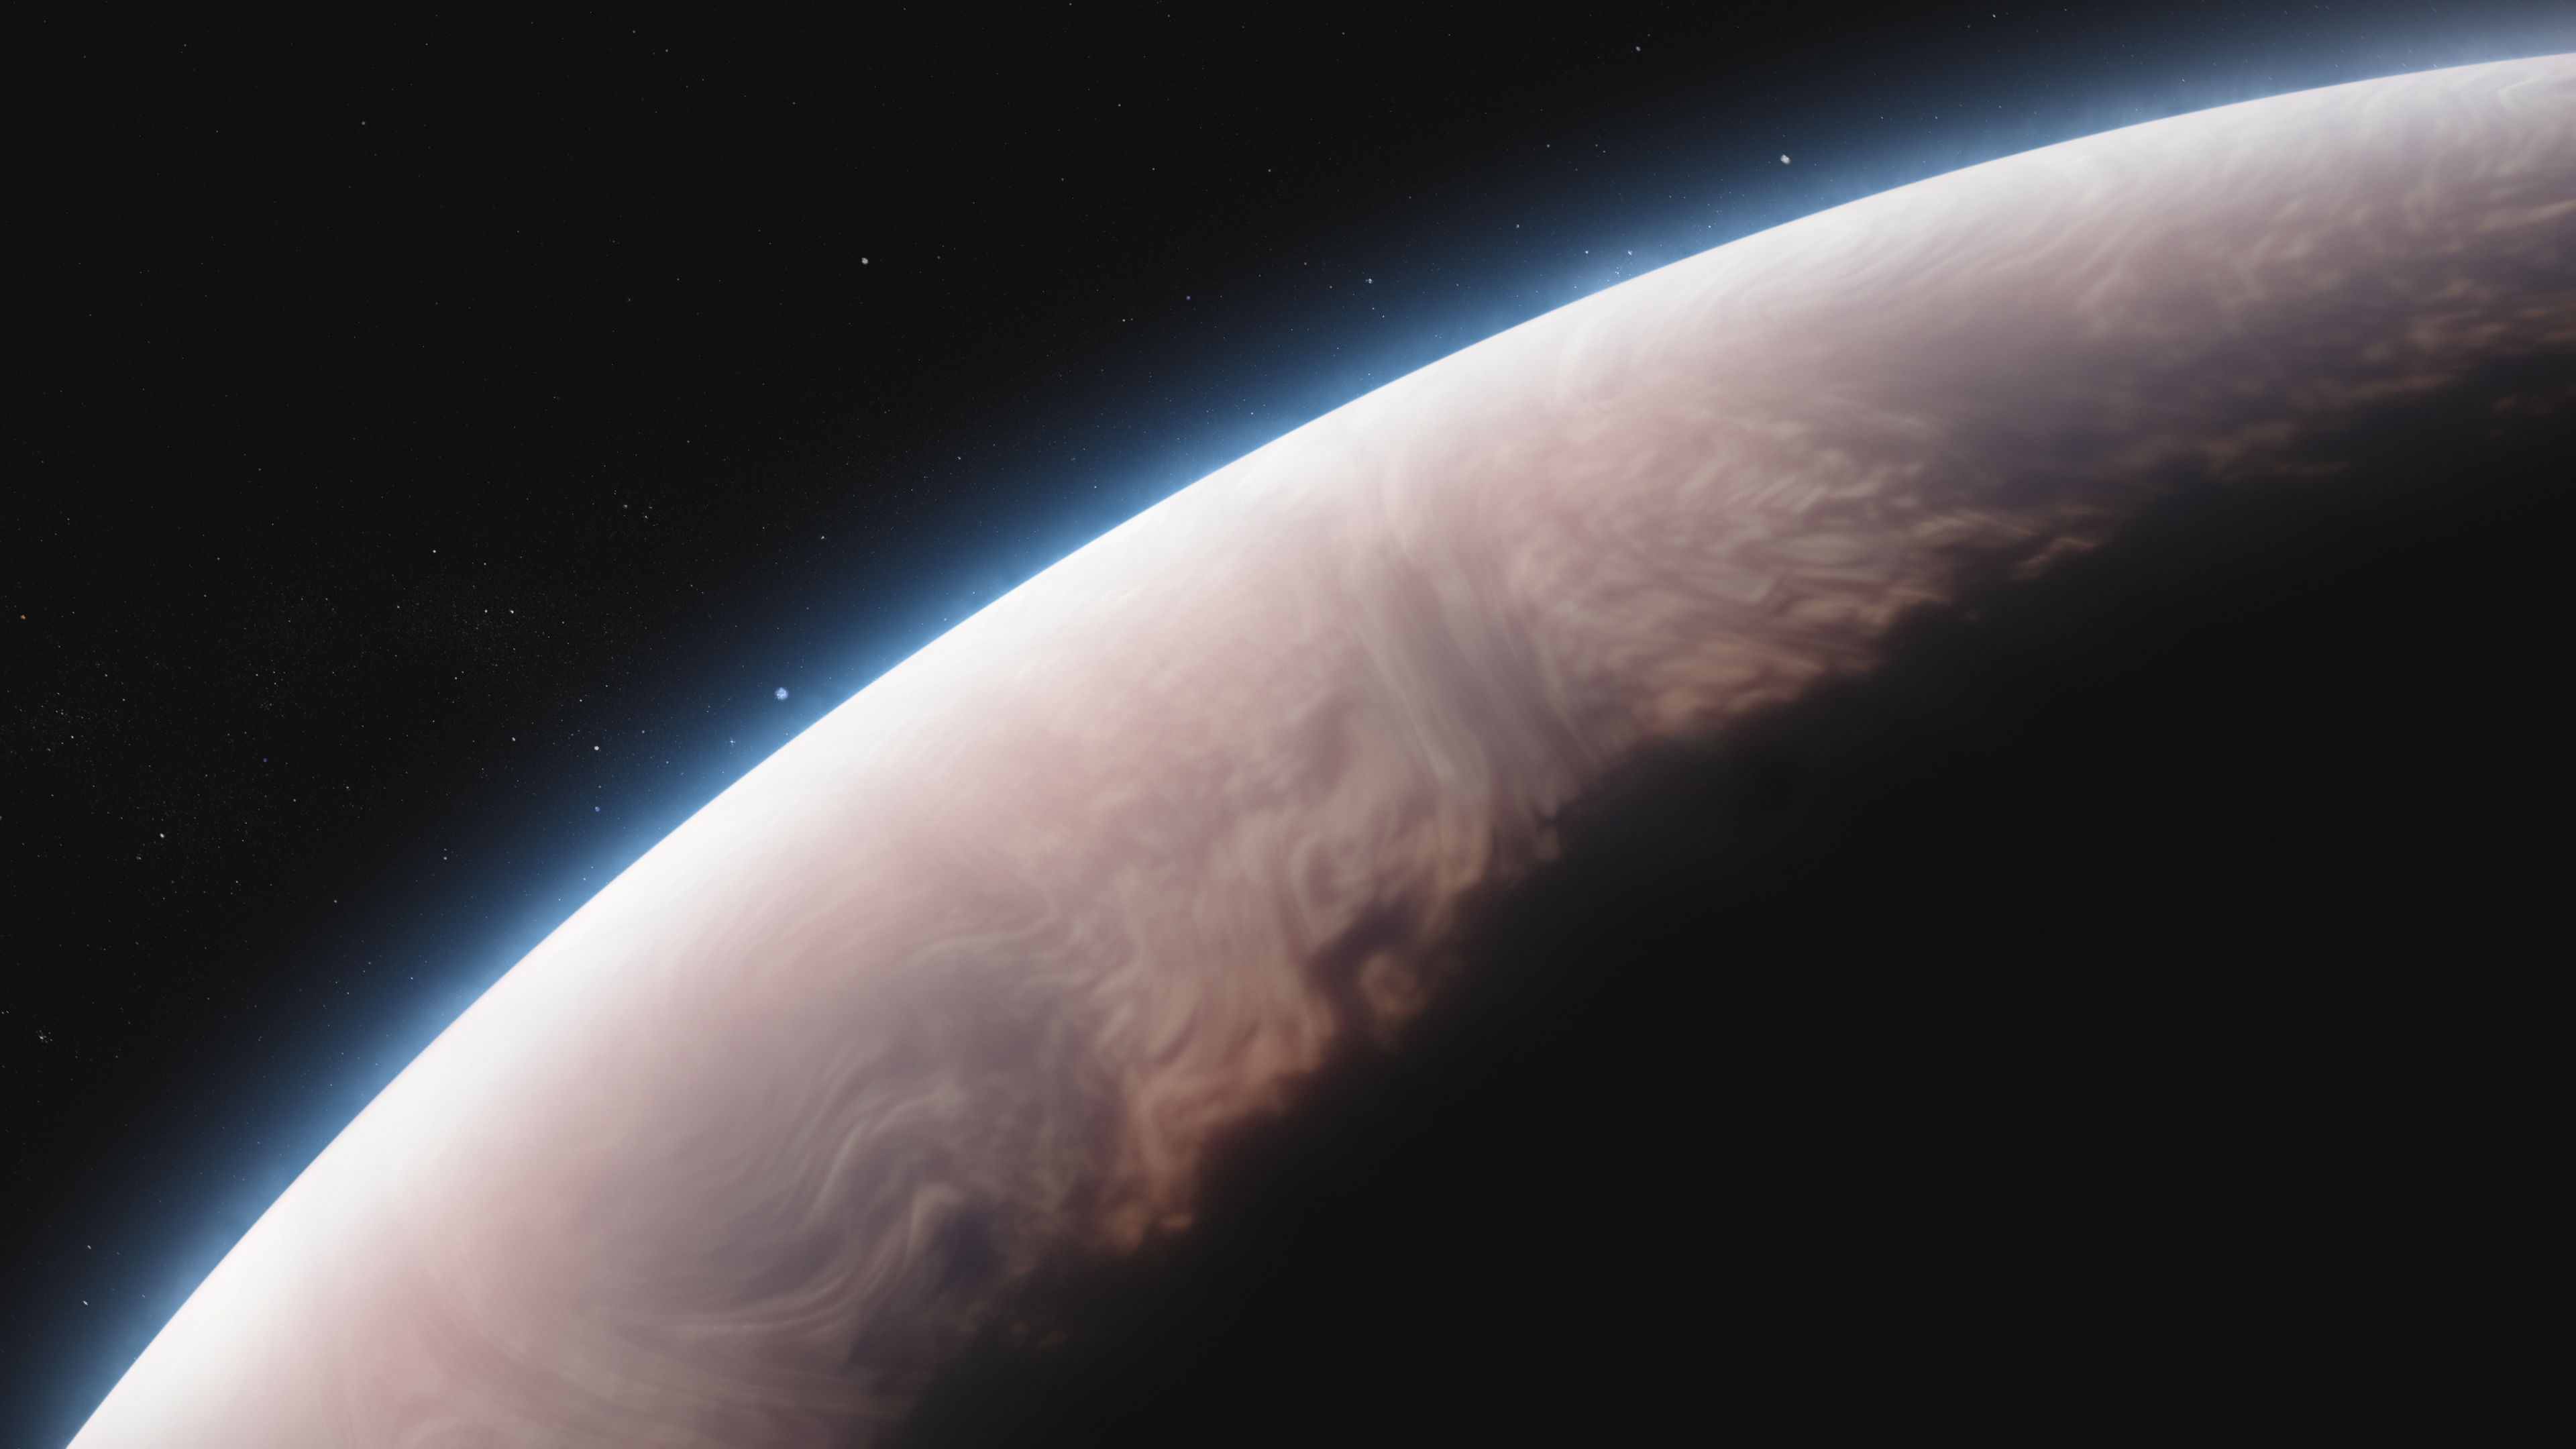

Exoplanet WASP-17 b (Artist’s Concept)

This artist's concept shows what the exoplanet WASP-17 b could look like.

WASP-17 b, also called Ditsö̀, is a hot gas giant that orbits its star at a distance of just 0.051 AU (about 4.75 million miles, or one-eighth the distance between Mercury and the Sun), completing one full circuit in about 3.7 Earth-days. The system lies within the Milky Way, about 1,300 light-years from Earth, in the constellation Scorpius.

With a volume more than seven times that of Jupiter and a mass less than one-half of Jupiter, WASP-17 b is an extremely puffy planet. Its short orbital period, large size, and thick, extended atmosphere make it ideal for observation using transmission spectroscopy, which involves measuring the effects of the planet’s atmosphere on the starlight filtering through it.

WASP-17 b’s atmosphere is composed primarily of hydrogen and helium, along with small amounts of water vapor and hints of carbon dioxide and other molecules. Observations of 5- to 12-micron infrared light from Webb's MIRI (Mid-Infrared Instrument) show that WASP-17 b’s atmosphere also contains clouds made of nanocrystals of quartz (SiO2).

WASP-17 b is tidally locked and has a retrograde orbit. Its temperature ranges from about 1,000 kelvins (1,350 degrees F or 725 degrees C) on the cooler nightside to nearly 2,000 kelvins (3,150 degrees F or 1,725 degrees C) on the side in permanent daylight.

The star, WASP-17 (also called Diwö), is an F-type star: slightly larger, more massive, hotter, and whiter than the Sun.

This artist’s concept is based on new data gathered by MIRI as well as previous observations from other ground- and space-based telescopes, including NASA’s Hubble and retired Spitzer space telescopes. Webb has not captured any images of the planet.

Credit: Artwork: NASA, ESA, CSA, Ralf Crawford (STScI)